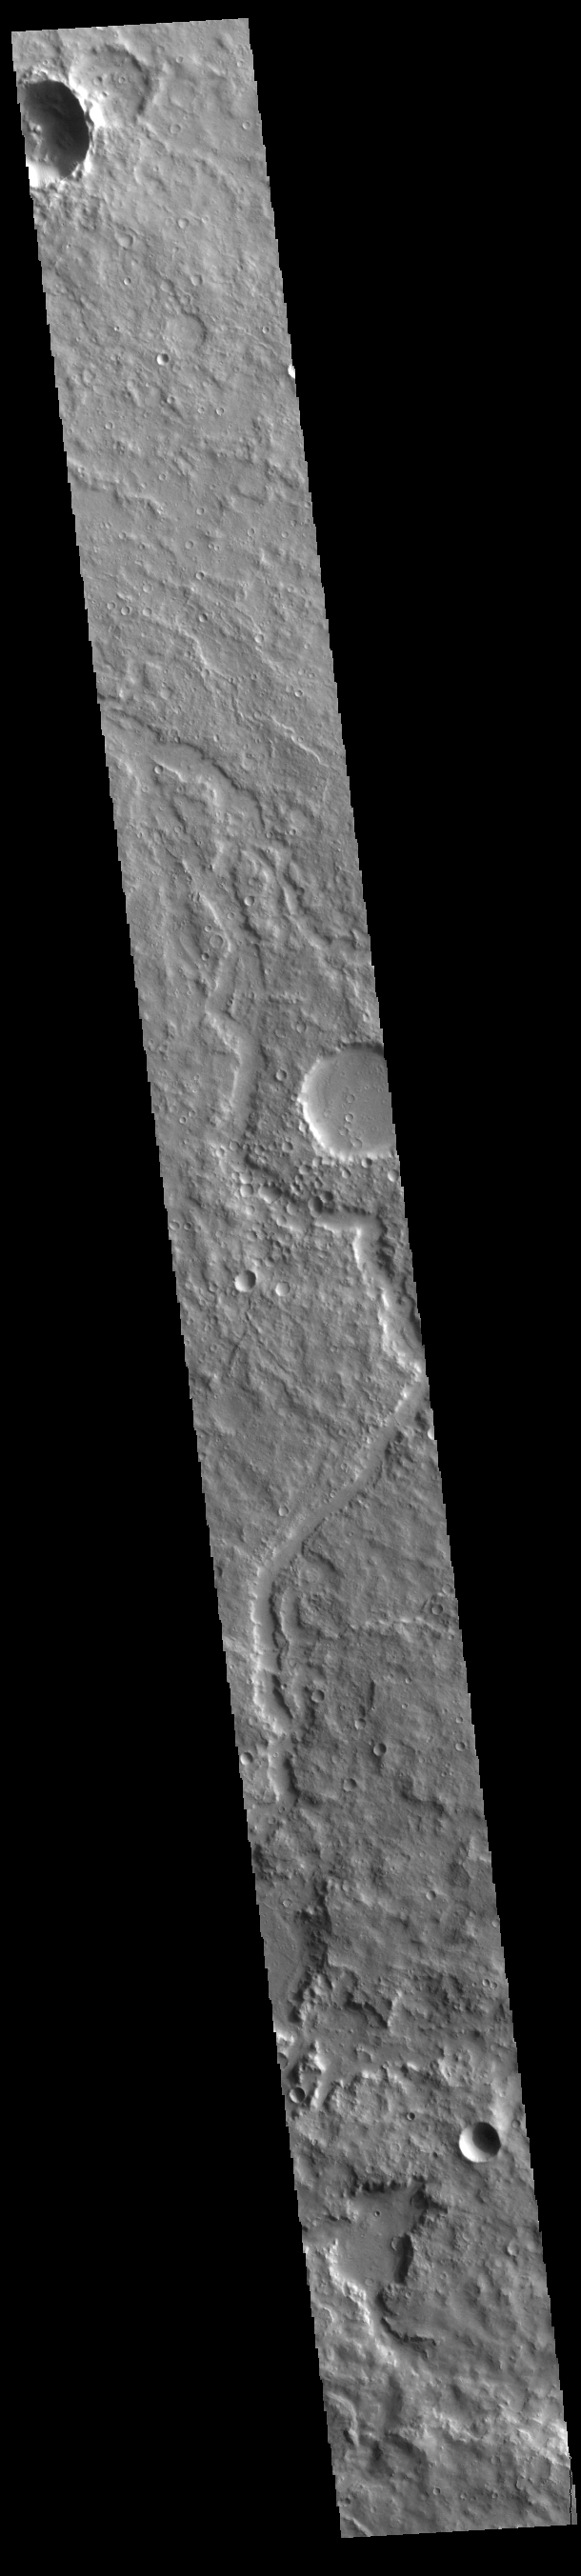

Terra Cimmeria Channel

Today’s VIS image shows an unnamed channel in Terra Cimmeria.

Credit: NASA/JPL-Caltech/ASU